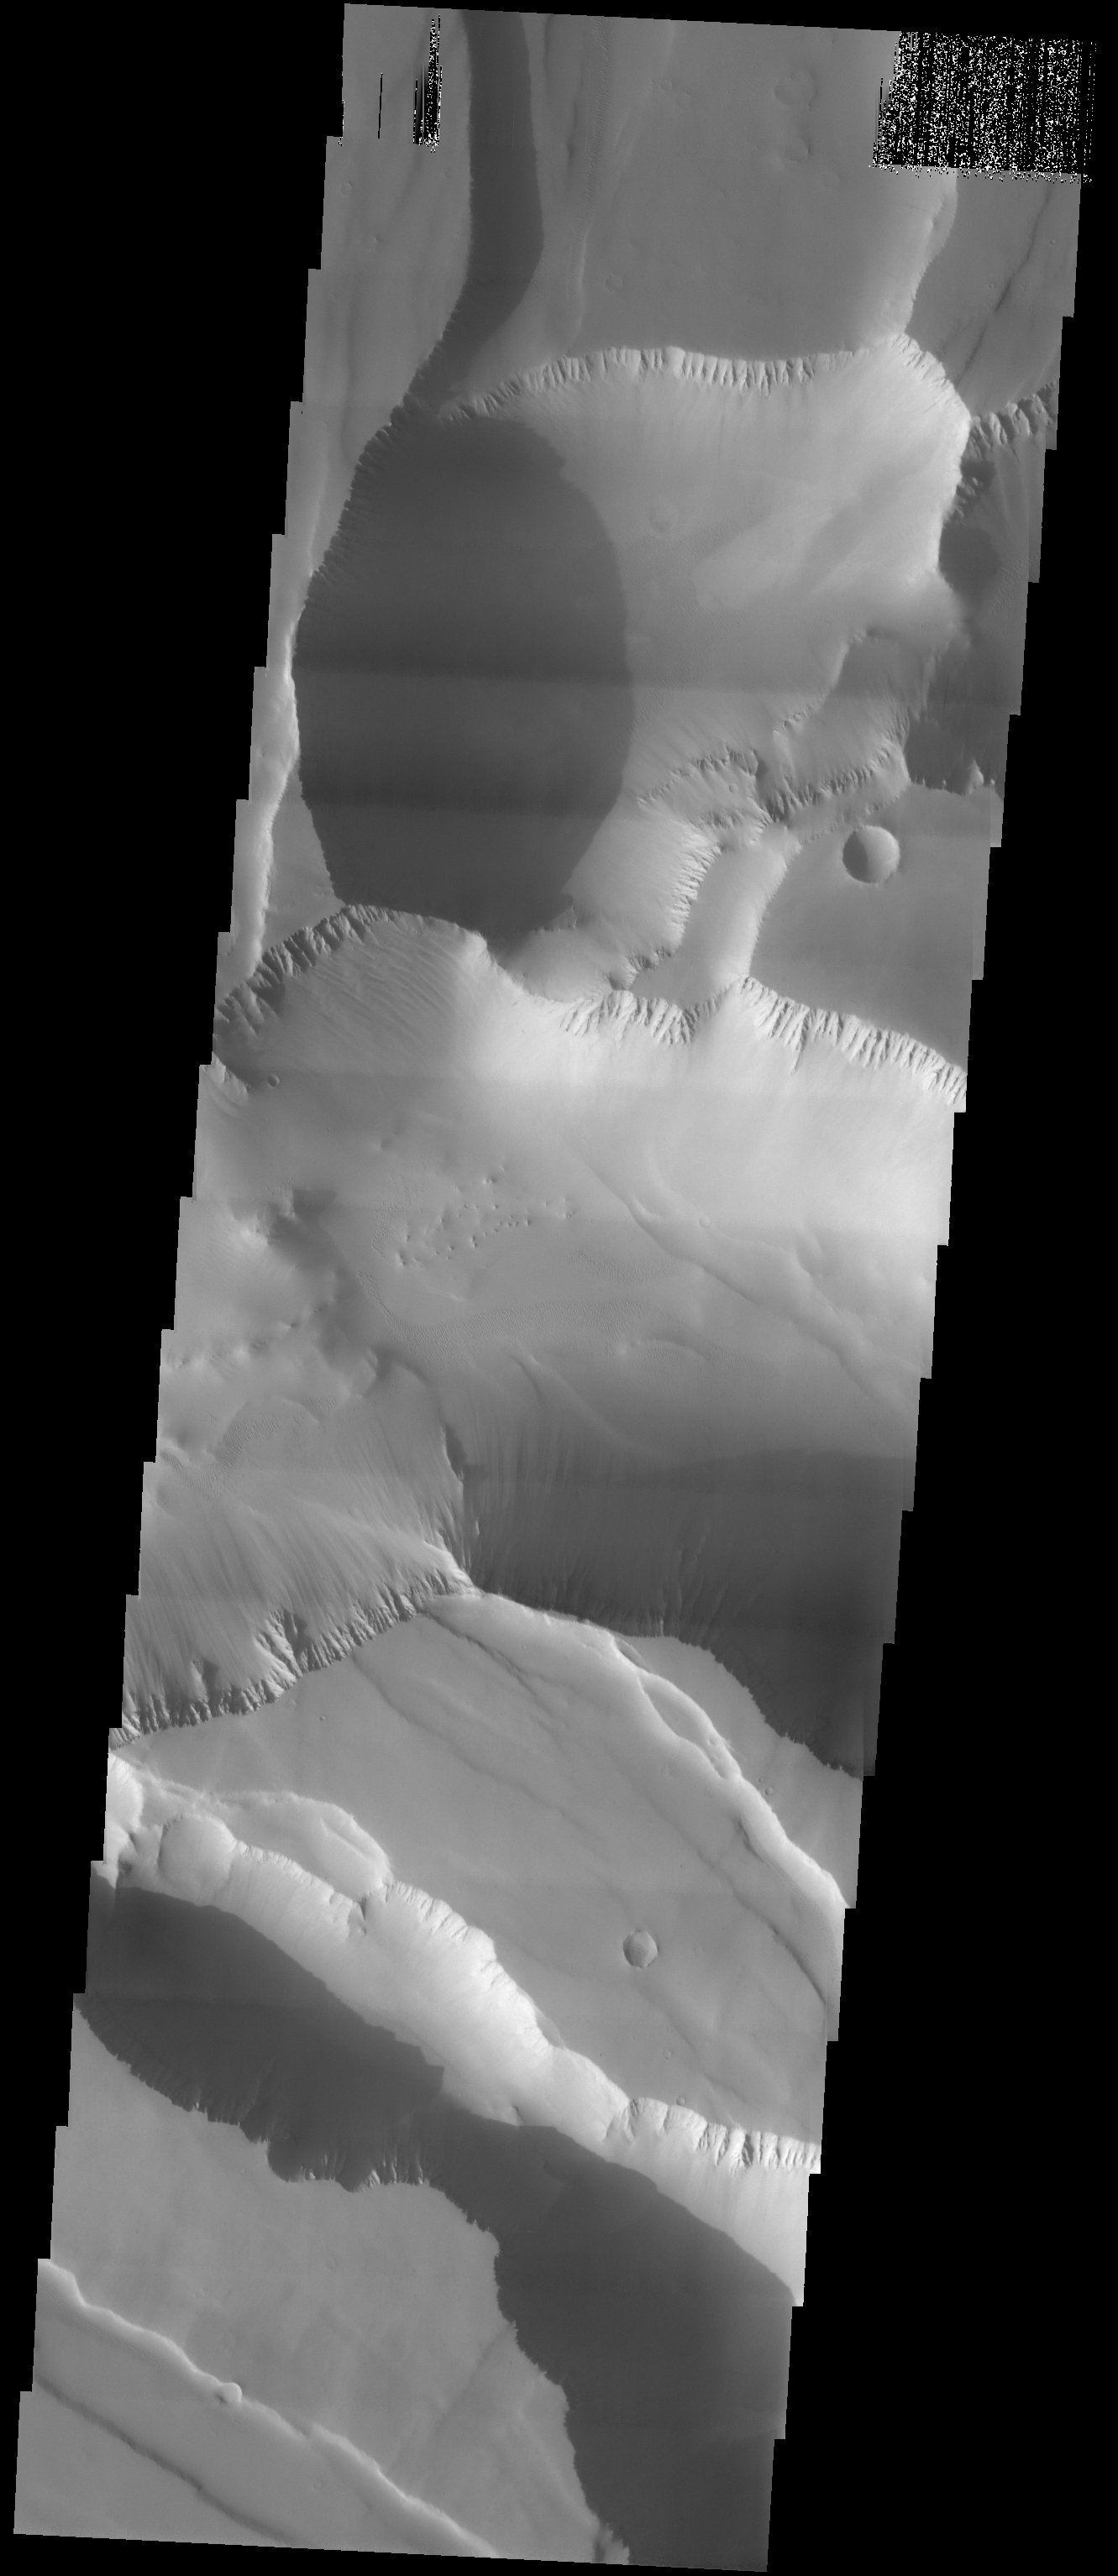

Noctis Labyrinthus

Released 10 September 2003

At the westernmost end of the enormous Valles Marineris canyon system lies the ruptured landscape known as Noctis Labyrinthus. As the name implies, it is a labyrinth of interconnected canyons that probably results from faulting, collapse, and landslides. The image shows that these canyons are mantled by a thick layer of dust.

Image information: VIS instrument. Latitude -5.9, Longitude 260.8 East (99.2 West). 19 meter/pixel resolution.

Note: this THEMIS visual image has not been radiometrically nor geometrically calibrated for this preliminary release. An empirical correction has been performed to remove instrumental effects. A linear shift has been applied in the cross-track and down-track direction to approximate spacecraft and planetary motion. Fully calibrated and geometrically projected images will be released through the Planetary Data System in accordance with Project policies at a later time.

NASA’s Jet Propulsion Laboratory manages the 2001 Mars Odyssey mission for NASA’s Office of Space Science, Washington, D.C. The Thermal Emission Imaging System (THEMIS) was developed by Arizona State University, Tempe, in collaboration with Raytheon Santa Barbara Remote Sensing. The THEMIS investigation is led by Dr. Philip Christensen at Arizona State University. Lockheed Martin Astronautics, Denver, is the prime contractor for the Odyssey project, and developed and built the orbiter. Mission operations are conducted jointly from Lockheed Martin and from JPL, a division of the California Institute of Technology in Pasadena.

Credit: NASA/JPL/Arizona State University